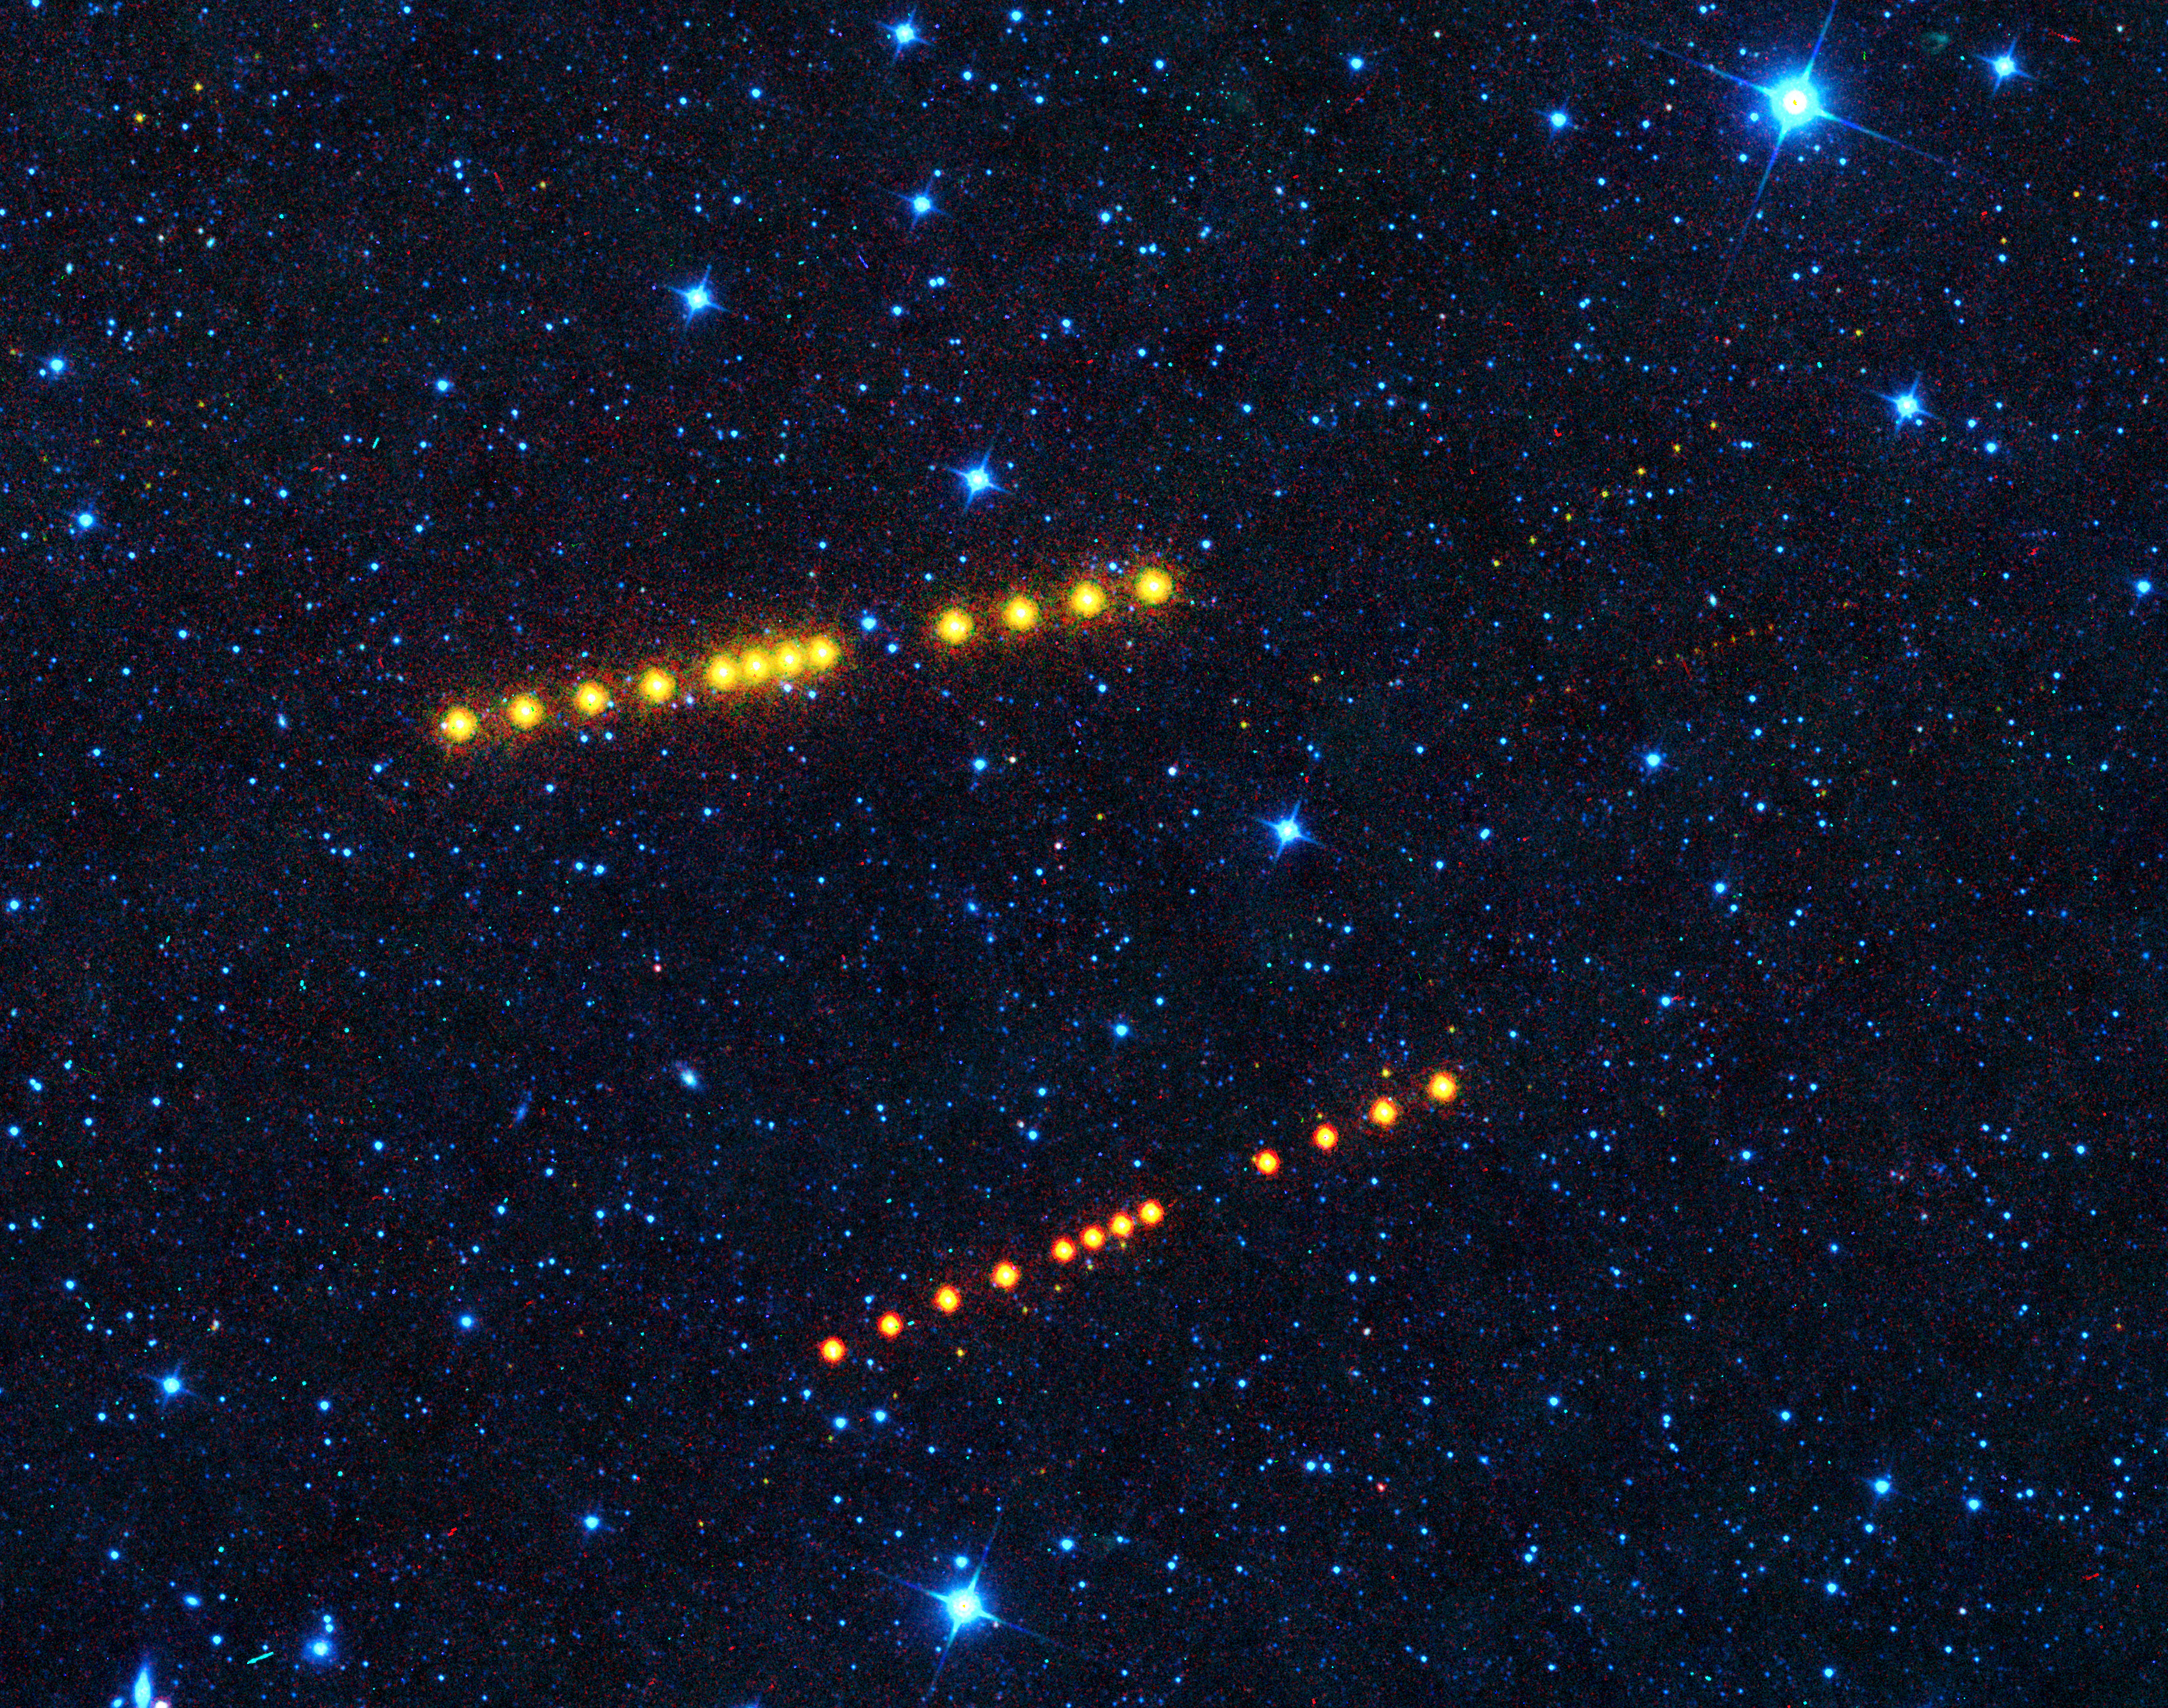

Klotho and Lina

Those aren’t Klingon vessels. Appearing as strings of orange dots, the brightest sets of dots belong to asteroids Klotho and Lina. Both orbit out in the main asteroid belt between Mars and Jupiter, while smaller, more distant asteroids can also be seen passing through the image.

NASA’s Jet Propulsion Laboratory in Pasadena, California, manages and operates the NEOWISE mission for NASA’s Planetary Defense Coordination Office within the Science Mission Directorate in Washington. The principal investigator, Amy Mainzer, is at the University of Arizona. The Space Dynamics Laboratory in Logan, Utah, built the science instrument. Ball Aerospace & Technologies Corp. of Boulder, Colorado, built the spacecraft. Science data processing takes place at IPAC at Caltech in Pasadena. Caltech manages JPL for NASA.

Credit: NASA/JPL-Caltech/UCLA